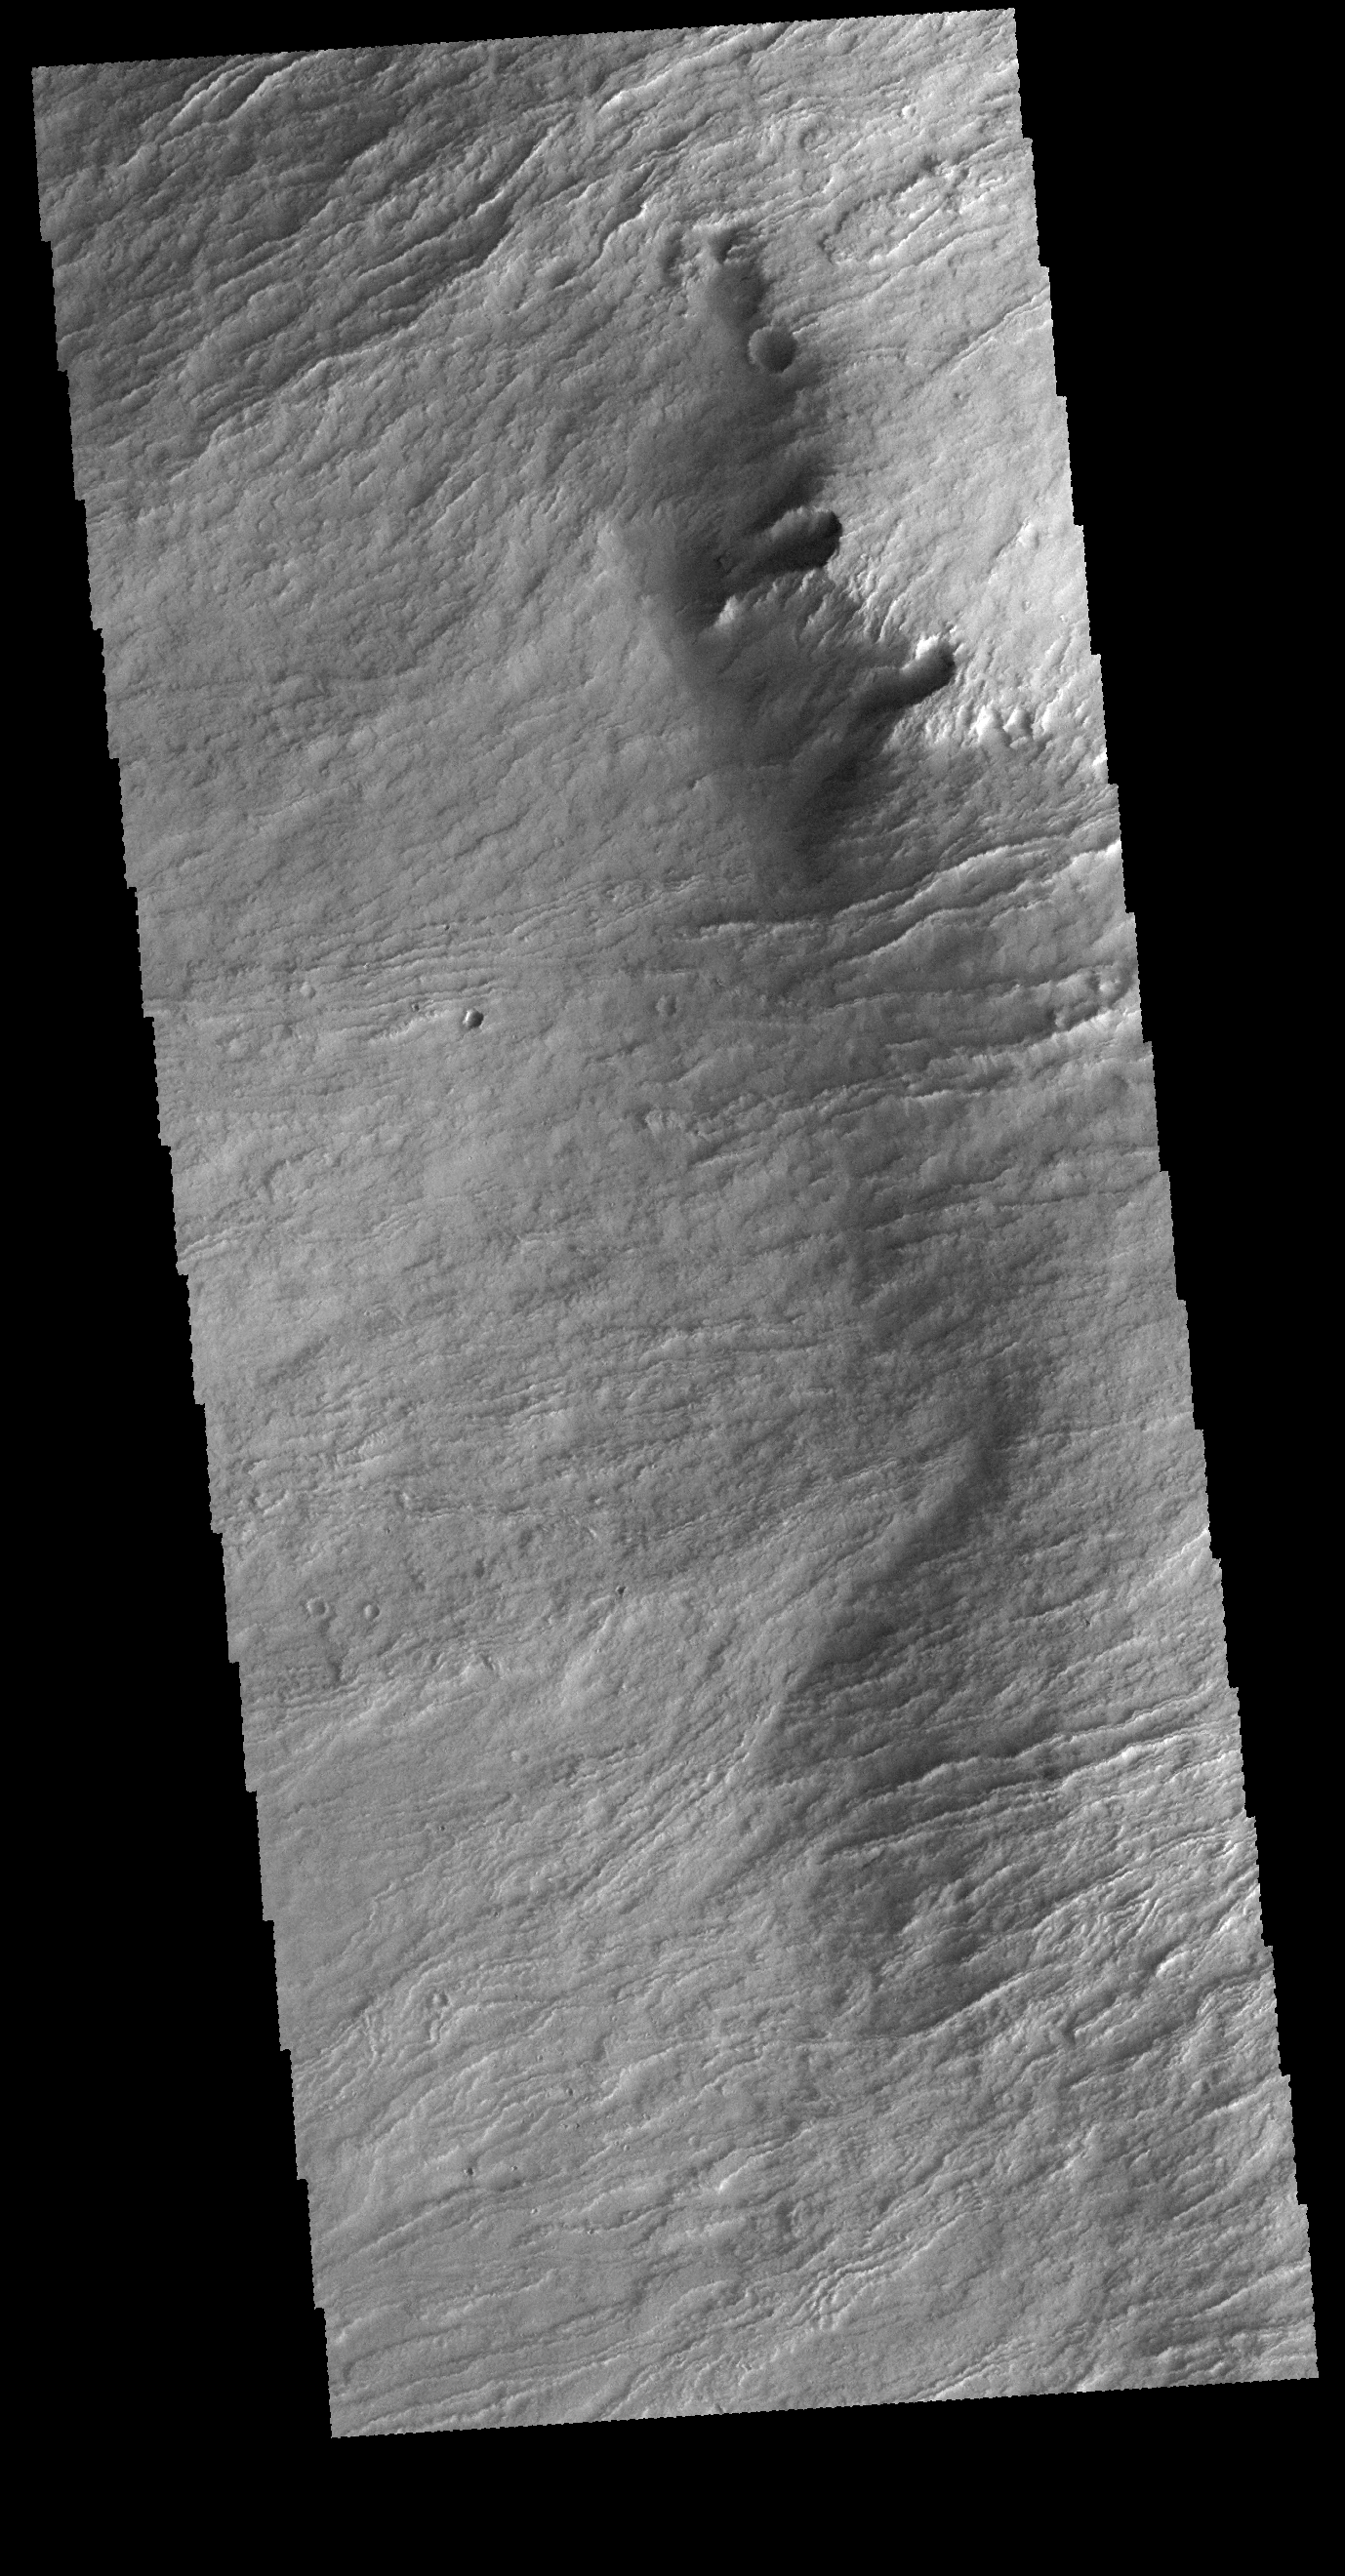

Olympus Rupes

The margin of Olympus Mons consists of a cliff-like edge where elevation changes very quickly over a very small width. This edge is called Olympus Rupes. This VIS image shows part of that edge and the lava flows that spilled over the edge to flood the surrounding plains.

Credit: NASA/JPL-Caltech/ASU